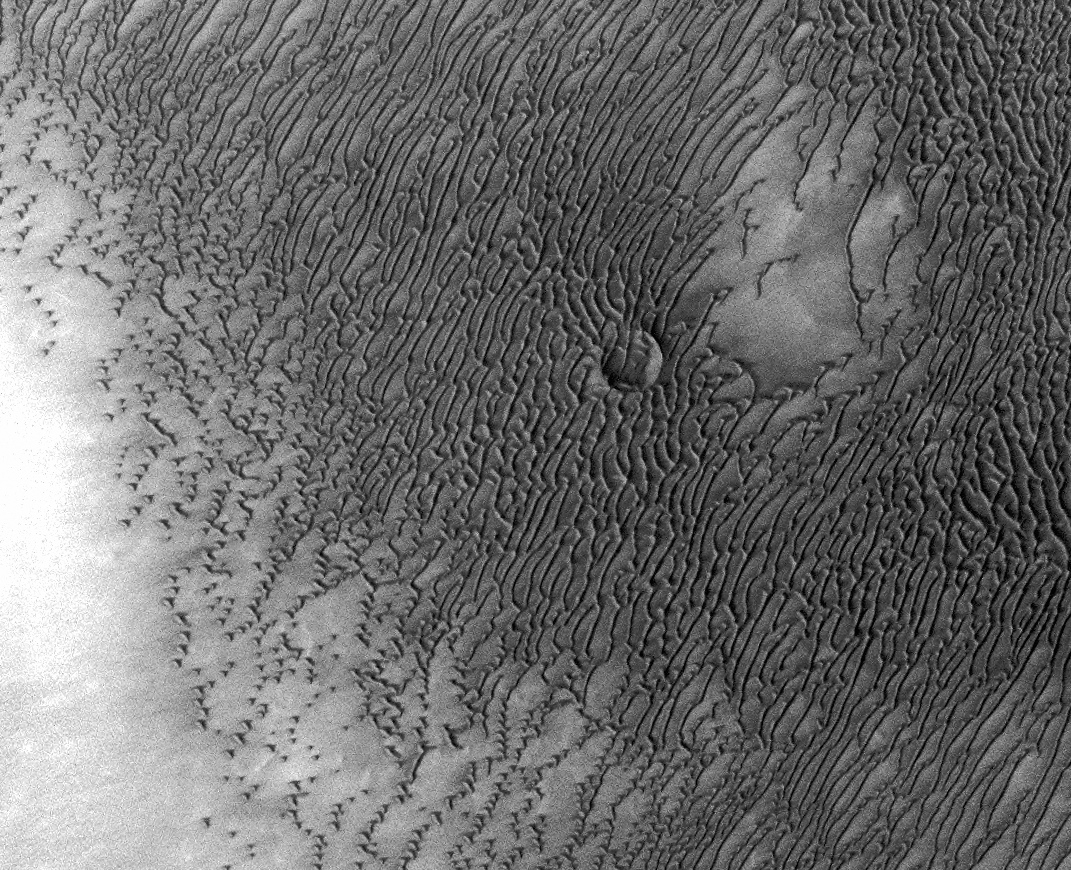

Mars Odyssey All Stars: Dunes Engulf Crater

A vast dune field lies near the northern polar cap of Mars. Seen here in summer, the dunes have partially buried an impact crater about 1,000 meters (3,300 feet) wide.

This image was taken in August 2010 by the Thermal Emission Imaging System instrument on NASA’s Mars Odyssey orbiter and posted in a special December 2010 set marking the occasion of Odyssey becoming the longest-working Mars spacecraft in history. The pictured location on Mars is 79.1 degrees north latitude, 245.5 degrees east longitude.

NASA’s Jet Propulsion Laboratory manages the 2001 Mars Odyssey mission for NASA’s Science Mission Directorate, Washington, D.C. The Thermal Emission Imaging System (THEMIS) was developed by Arizona State University, Tempe, in collaboration with Raytheon Santa Barbara Remote Sensing. The THEMIS investigation is led by Dr. Philip Christensen at Arizona State University. Lockheed Martin Astronautics, Denver, is the prime contractor for the Odyssey project, and developed and built the orbiter. Mission operations are conducted jointly from Lockheed Martin and from JPL, a division of the California Institute of Technology in Pasadena.

Credit: NASA/JPL-Caltech/ASU